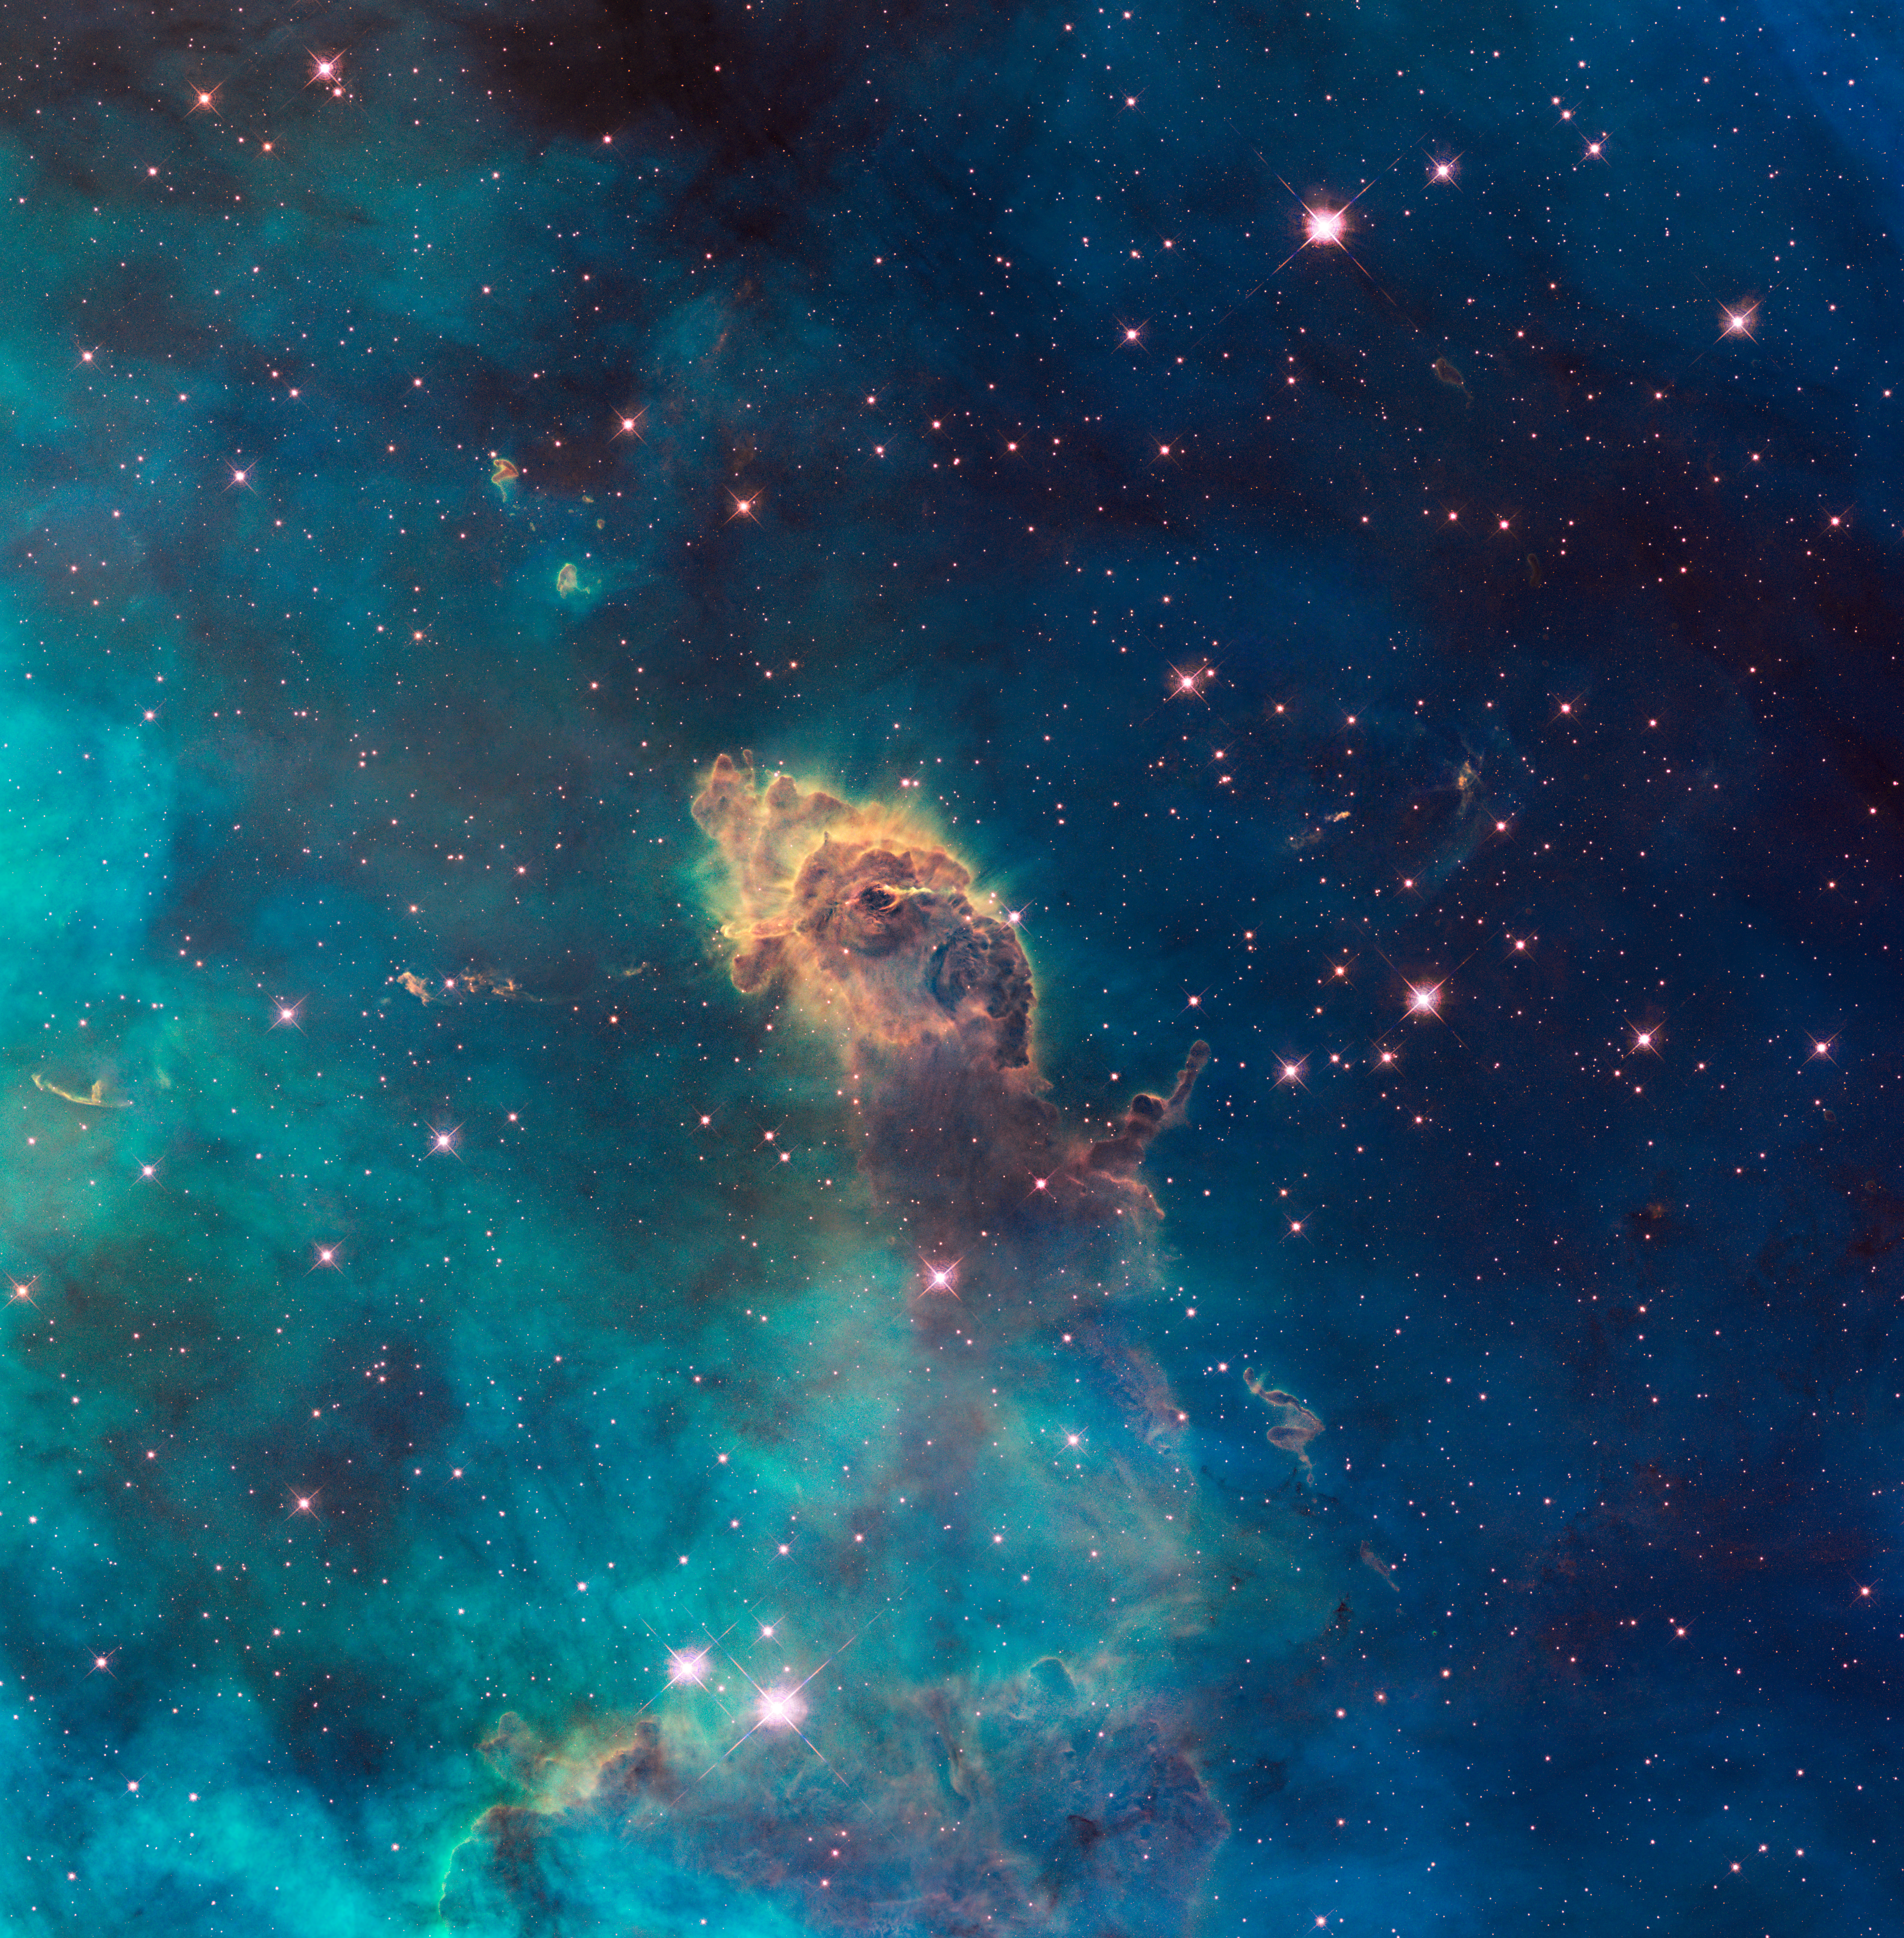

Jet in Carina: WFC3 UVIS Full Field

Full-field image of a stellar jet in the Carina Nebula, imaged by Hubble's WFC3/UVIS detector

Credit: NASA, ESA, and the Hubble SM4 ERO Team